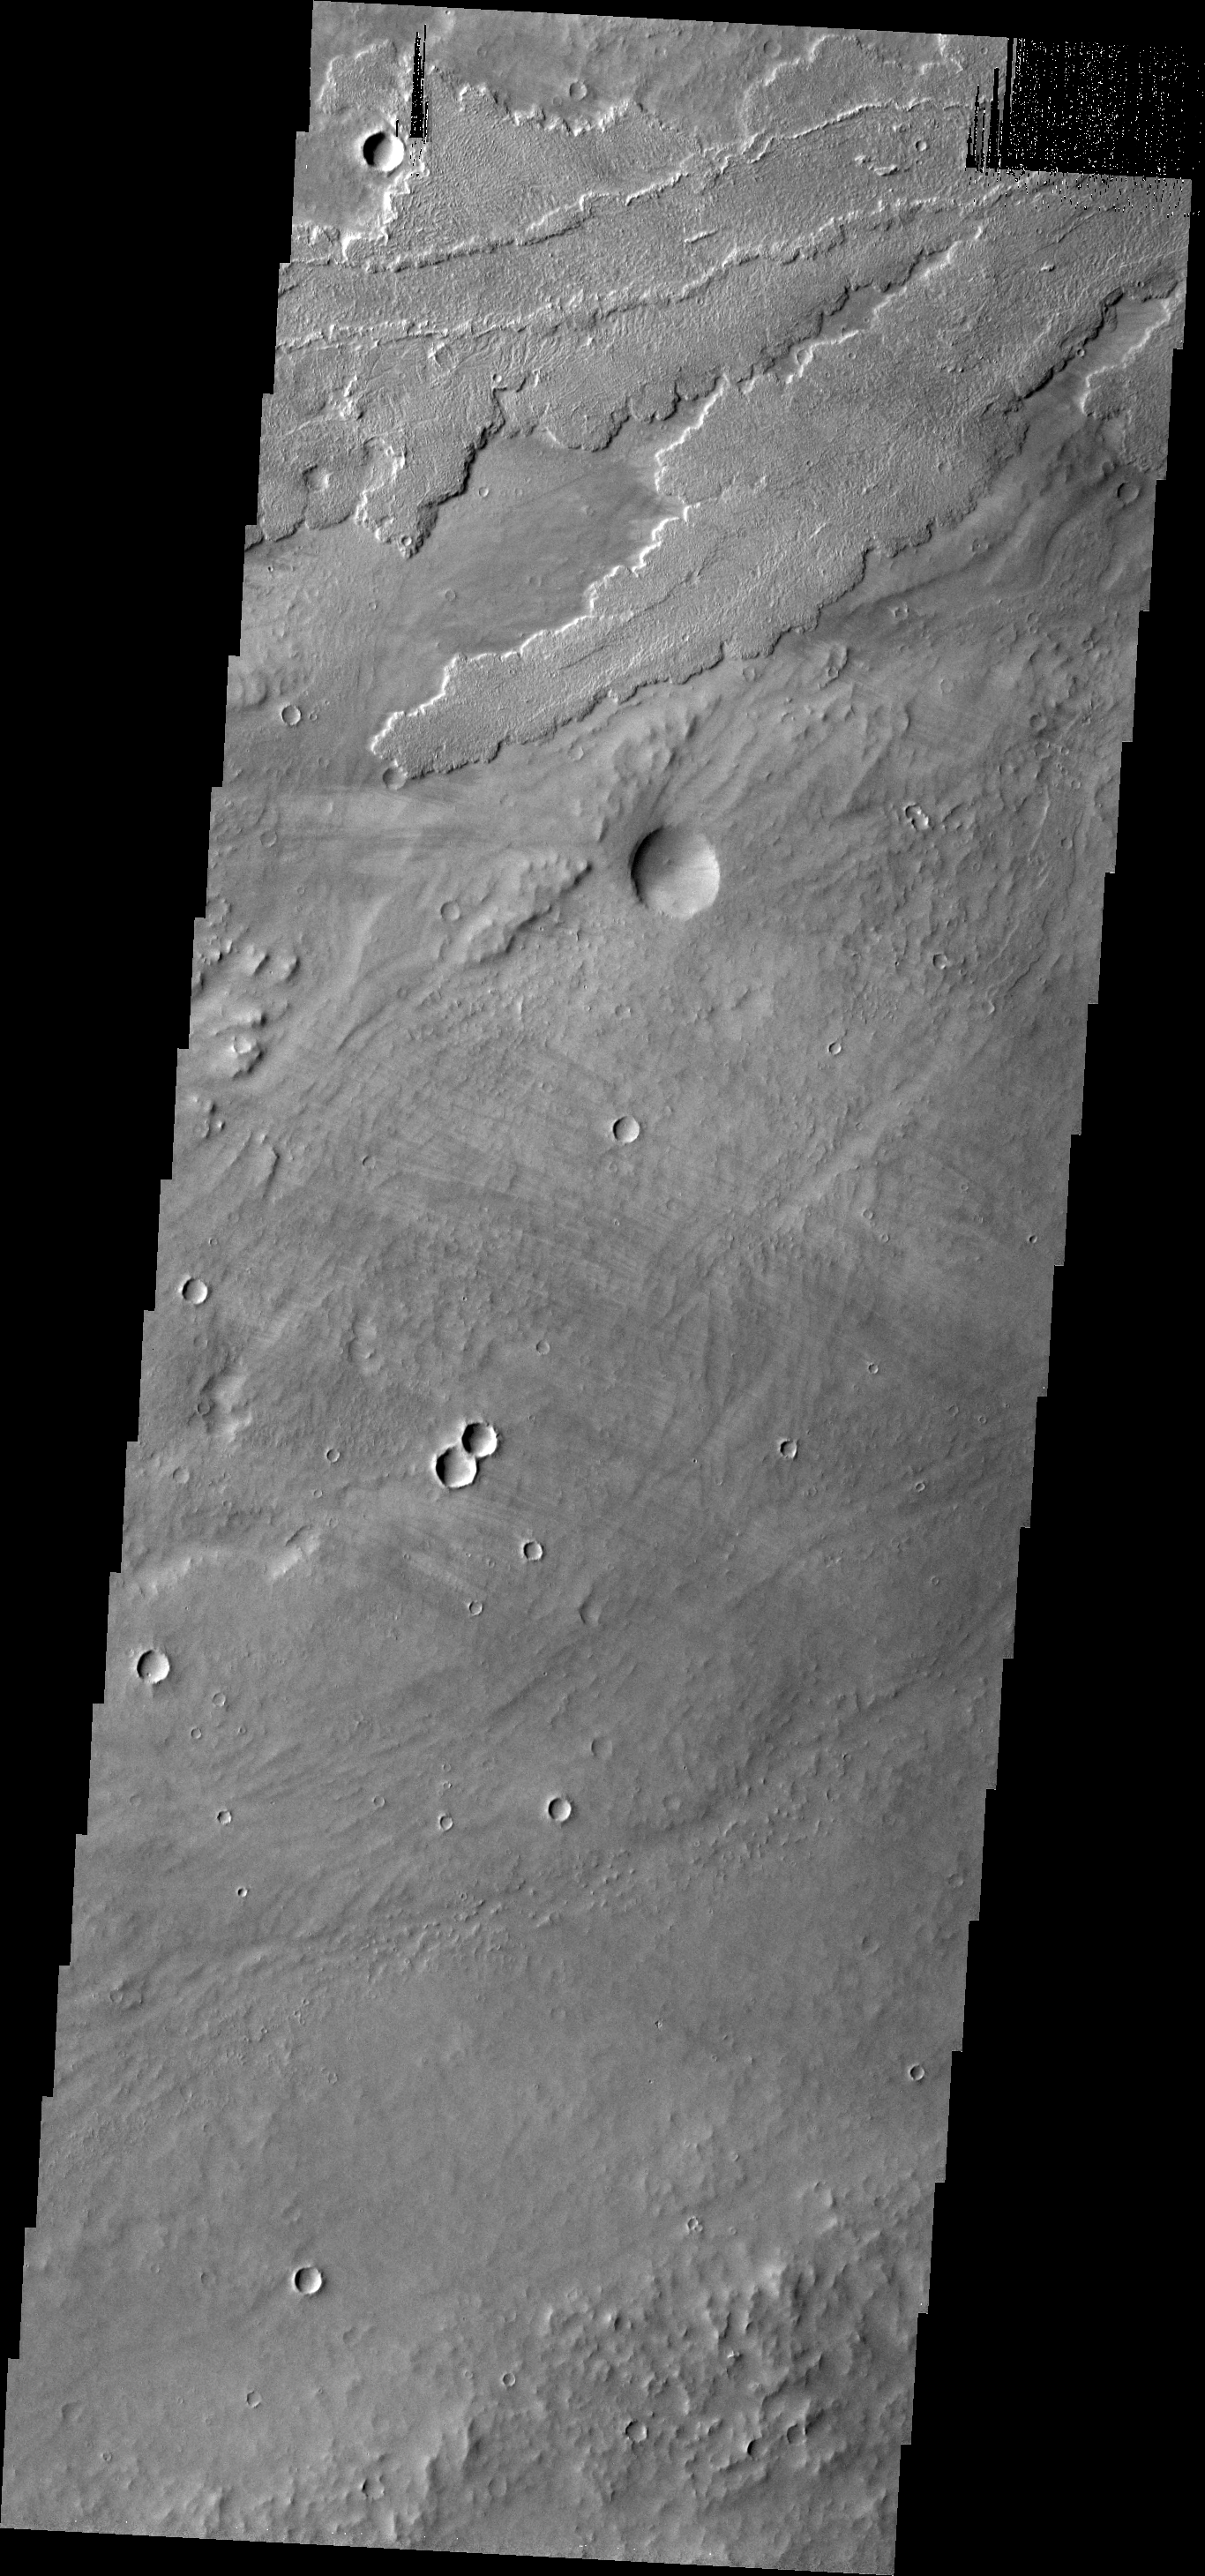

Tharsis Lavas

The many lava flows in this VIS image are part of the extensive Tharsis volcanic complex. These flows appear to originate in the region of Alba Patera and flowed downhill towards Olympus Mons.

Image information: VIS instrument. Latitude 25.1N, Longitude 236.4E. 19 meter/pixel resolution.

Please see the THEMIS Data Citation Note for details on crediting THEMIS images.

Note: this THEMIS visual image has not been radiometrically nor geometrically calibrated for this preliminary release. An empirical correction has been performed to remove instrumental effects. A linear shift has been applied in the cross-track and down-track direction to approximate spacecraft and planetary motion. Fully calibrated and geometrically projected images will be released through the Planetary Data System in accordance with Project policies at a later time.

NASA’s Jet Propulsion Laboratory manages the 2001 Mars Odyssey mission for NASA’s Office of Space Science, Washington, D.C. The Thermal Emission Imaging System (THEMIS) was developed by Arizona State University, Tempe, in collaboration with Raytheon Santa Barbara Remote Sensing. The THEMIS investigation is led by Dr. Philip Christensen at Arizona State University. Lockheed Martin Astronautics, Denver, is the prime contractor for the Odyssey project, and developed and built the orbiter. Mission operations are conducted jointly from Lockheed Martin and from JPL, a division of the California Institute of Technology in Pasadena.

Credit: NASA/JPL/ASU